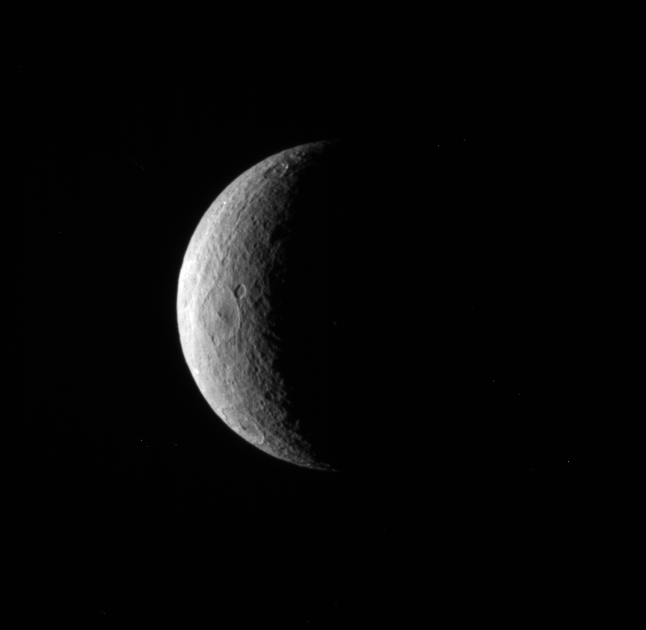

A Few Rhea Craters

The Cassini spacecraft pictures a crescent of Saturn’s moon Rhea.

Although craters dominate this particular view, the trailing hemisphere of Rhea also features wispy fractures. See PIA06578 to learn more.

Lit terrain seen here is on the trailing hemisphere of Rhea (1,528 kilometers, or 949 miles across). North is up.

The image was taken in visible light with the Cassini spacecraft narrow-angle camera on Jan. 25, 2010. The view was acquired at a distance of approximately 768,000 kilometers (477,000 miles) from Rhea and at a Sun-Rhea-spacecraft, or phase, angle of 114 degrees. Image scale is 5 kilometers (3 miles) per pixel.

The Cassini-Huygens mission is a cooperative project of NASA, the European Space Agency and the Italian Space Agency. The Jet Propulsion Laboratory, a division of the California Institute of Technology in Pasadena, manages the mission for NASA’s Science Mission Directorate, Washington, D.C. The Cassini orbiter and its two onboard cameras were designed, developed and assembled at JPL. The imaging operations center is based at the Space Science Institute in Boulder, Colo.

Credit: NASA/JPL/Space Science Institute